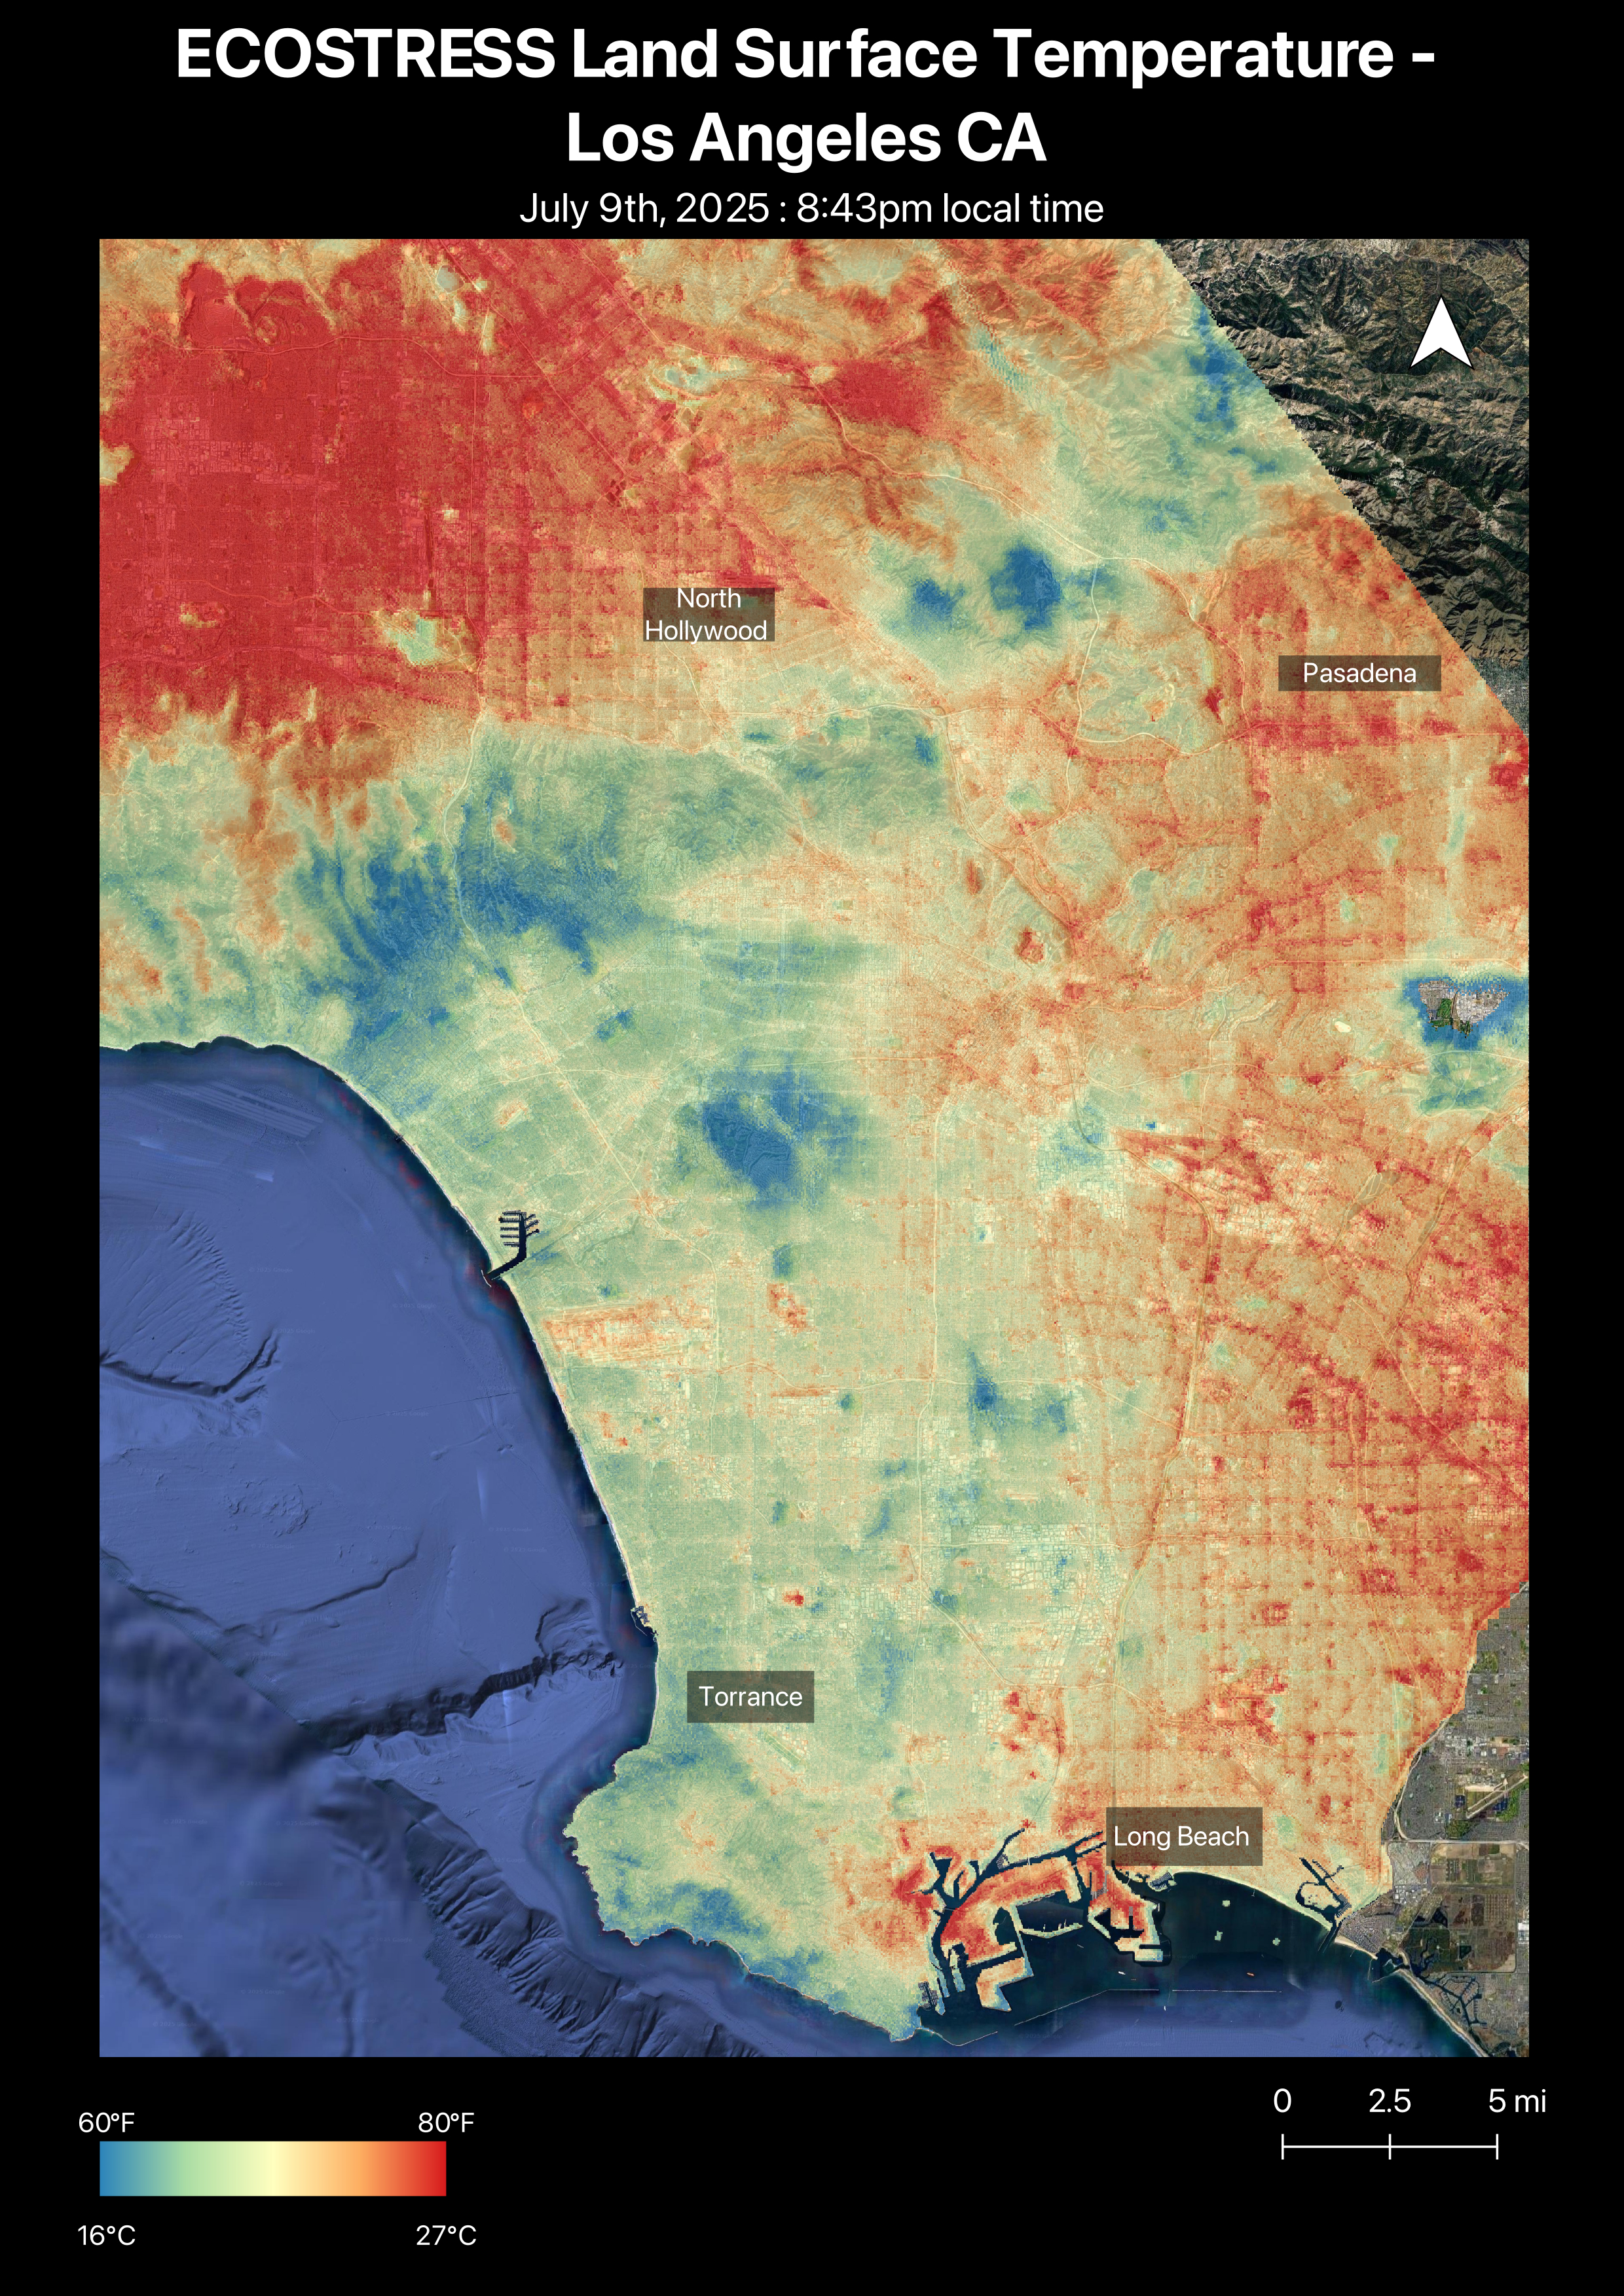

NASA’s ECOSTRESS Captures Short-Lived Heat Wave in L.A. Area

Figure A

A short-lived heat wave that hit the Los Angeles area the week of July 7, 2025, was the first of summer. The heat lingered into the evening hours, as captured by NASA’s Ecosystem Spaceborne Thermal Radiometer Experiment on Space Station (ECOSTRESS) instrument.

By nearly 8:45 p.m. local time July 9, surface temperatures in the San Fernando Valley were still over 80 degrees Fahrenheit (27 degrees Celsius). The ECOSTRESS sensor recorded similar temperatures for downtown Pasadena (Figure A) and parts of Altadena, east of NASA’s Jet Propulsion Laboratory, which manages the mission. In these data visualizations, dark red indicates higher temperatures, while areas in blue and green are cooler. Coastal regions remained significantly cooler than inland areas.

The ECOSTRESS instrument measures thermal infrared emissions from Earth’s surface. This enables researchers to monitor plant health, the progress of wildfires, land surface temperatures, and the burn risk to people from hot surfaces such as asphalt. Land surface temperatures are hotter than air temperatures during the day. Air temperatures, which are measured out of direct sunlight, are usually what meteorologists report in a weather forecast.

The instrument launched to the space station in 2018. Its primary mission is to identify plants’ thresholds for water use and water stress, giving insight into their ability to adapt to a warming climate. NASA’s Jet Propulsion Laboratory in Southern California built and manages the ECOSTRESS mission for the Earth Science Division in the Science Mission Directorate at NASA Headquarters in Washington. ECOSTRESS is an Earth Venture Instrument mission; the program is managed by NASA’s Earth System Science Pathfinder program at NASA’s Langley Research Center in Hampton, Virginia.

Credit: NASA/JPL-Caltech